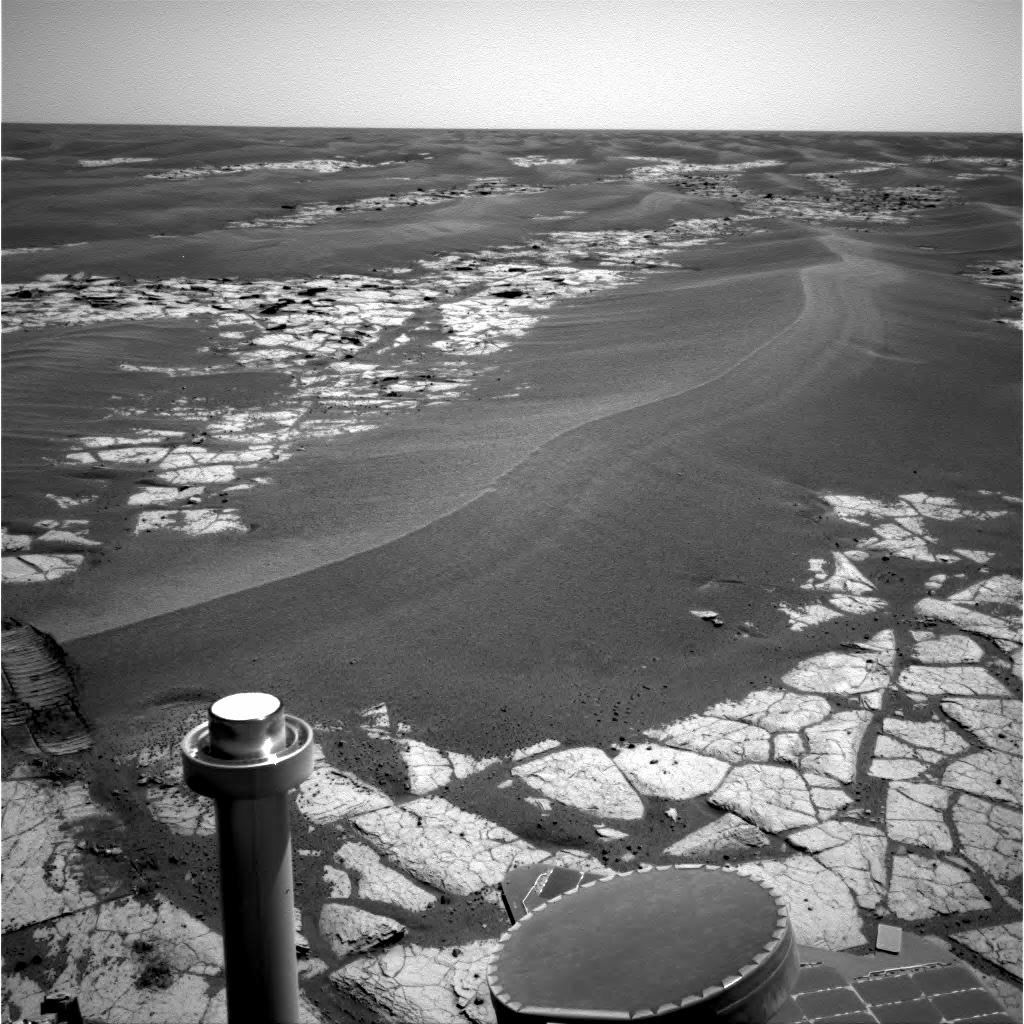

Rolling Ripple

NASA’s Mars Exploration Rover Opportunity continues to cut southward across a plain marked by large sand ripples and a pavement of outcrop rock. The ripple in the center of the image shows a distinct pattern of banding, which the science team hopes to investigate more closely during the trek through this terrain. The banding and other features have inspired a hypothesis that Meridiani ripples are old features that are currently being eroded, and not transported, by wind. This navigation camera image was taken on Opportunity’s sol 795, April 19, 2006.

Credit: NASA/JPL-Caltech